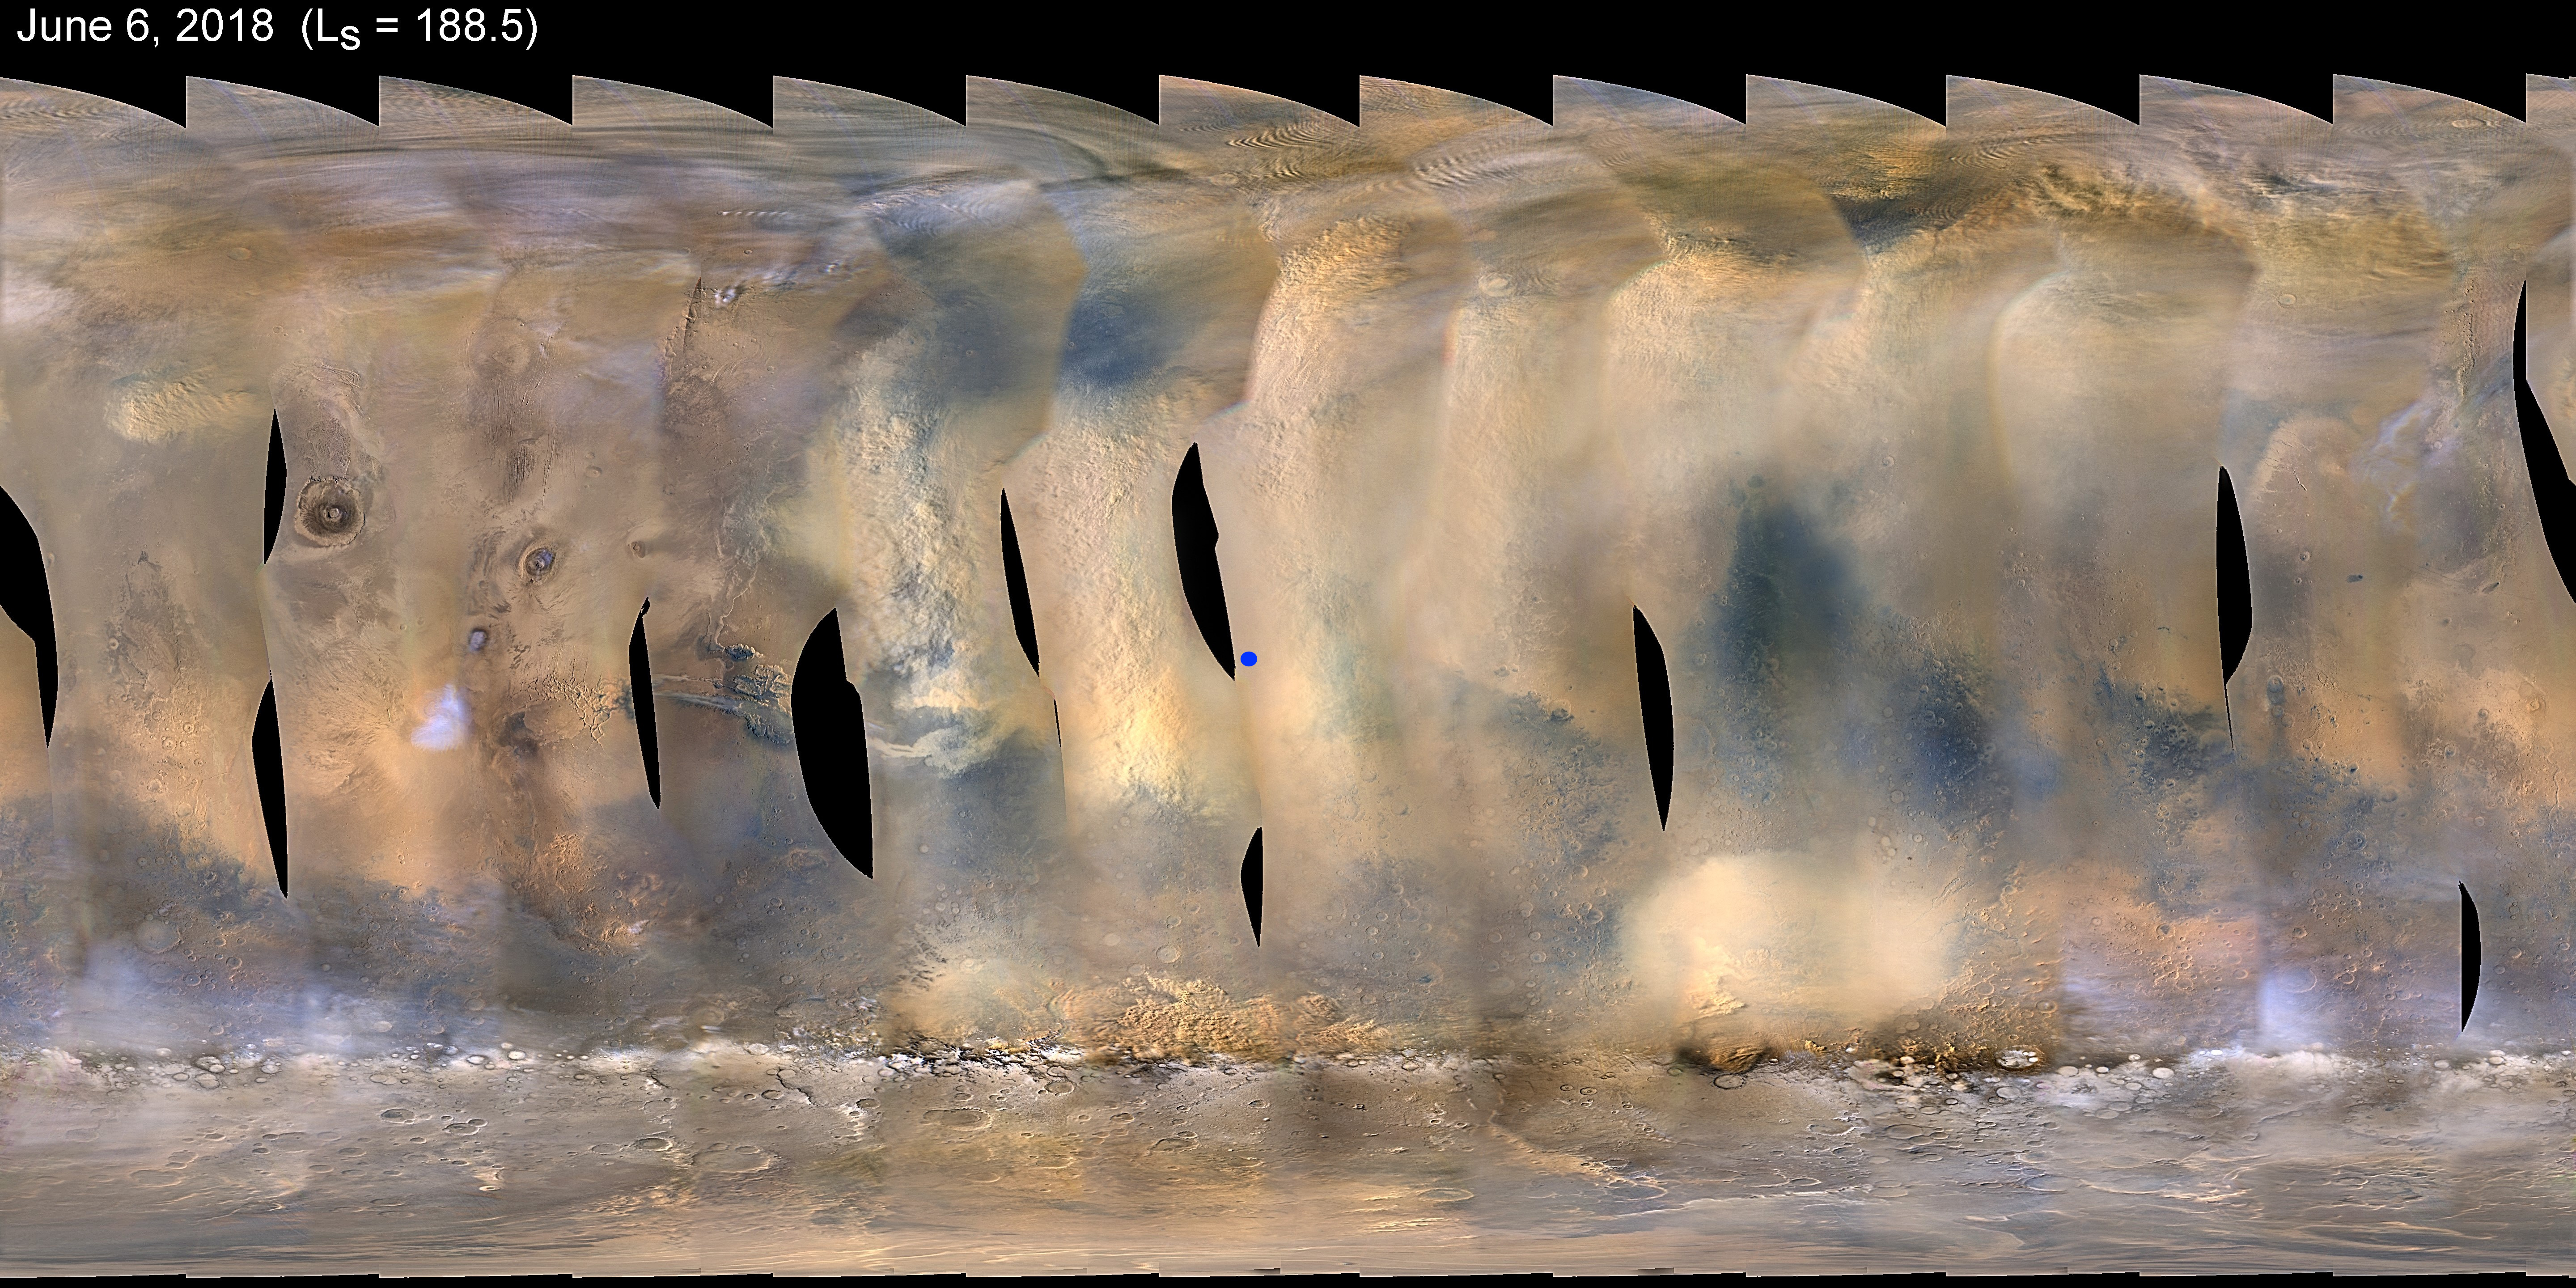

Dust Storm Covers Opportunity

This global map of Mars shows a growing dust storm as of June 6, 2018. The map was produced by the Mars Color Imager (MARCI) camera on NASA’s Mars Reconnaissance Orbiter spacecraft. The blue dot shows the approximate location of Opportunity.

The storm was first detected on June 1. The MARCI camera has been used to monitor the storm ever since.

Full dust storms like this one are not surprising, but are infrequent. They can crop up suddenly but last weeks, even months. During southern summer, sunlight warms dust particles, lifting them higher into the atmosphere and creating more wind. That wind kicks up yet more dust, creating a feedback loop that NASA scientists still seek to understand.

Malin Space Science Systems, San Diego, provided and operates MARCI. NASA’s Jet Propulsion Laboratory, a division of Caltech in Pasadena, California, manages the Mars Reconnaissance Orbiter for NASA’s Science Mission Directorate, Washington. Lockheed Martin Space Systems, Denver, built the spacecraft.

Credit: NASA/JPL-Caltech/MSSS